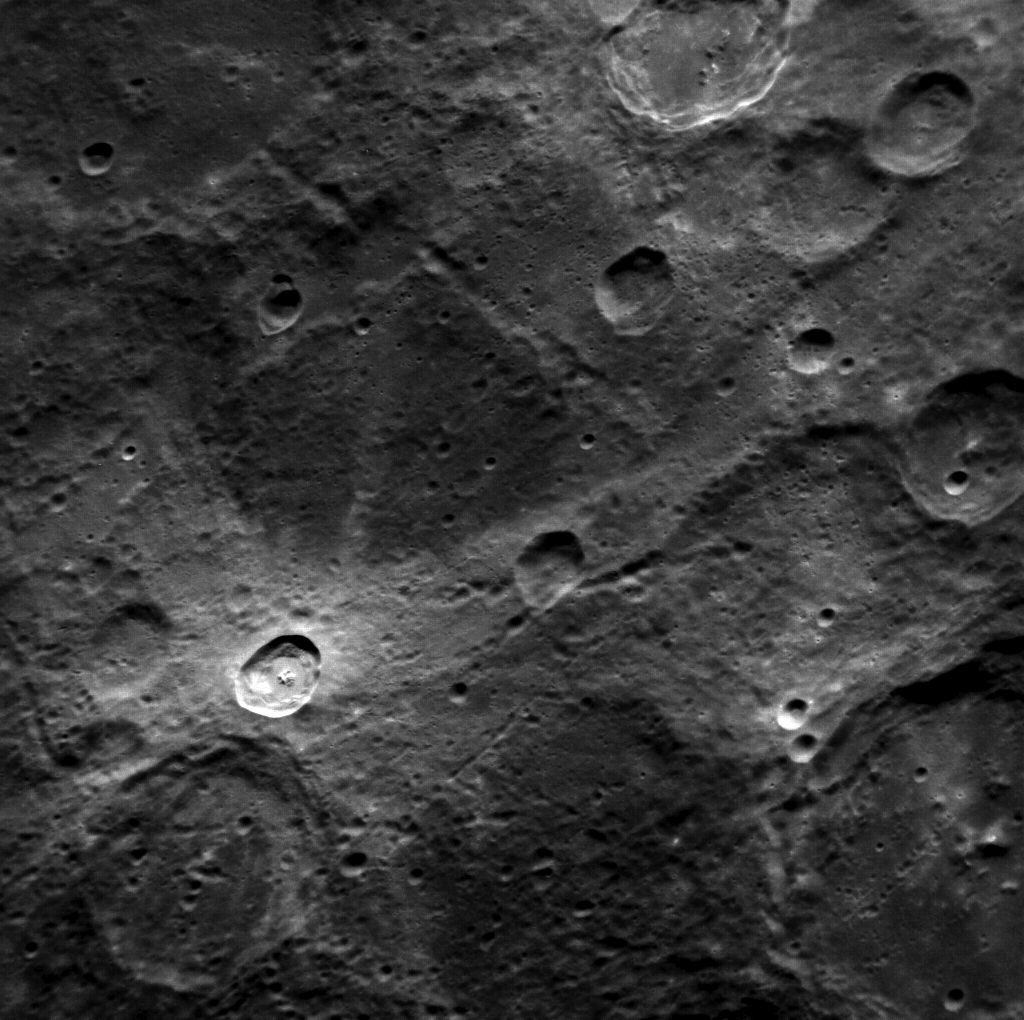

Rays of Light Material

The ejecta of this fresh 20-km impact crater swept the surface, leaving beautiful bright rays. Crater rays fade with time as smaller impacts mix them into the surrounding soil and particles from the solar wind change the surface’s chemistry. Given a little time (perhaps a million years or so), this crater will look like the other similar-sized craters in the frame.

This image was acquired as a high-resolution targeted observation. Targeted observations are images of a small area on Mercury’s surface at resolutions much higher than the 250-meter/pixel (820 feet/pixel) morphology base map or the 1-kilometer/pixel (0.6 miles/pixel) color base map. It is not possible to cover all of Mercury’s surface at this high resolution during MESSENGER’s one-year mission, but several areas of high scientific interest are generally imaged in this mode each week.

The MESSENGER spacecraft is the first ever to orbit the planet Mercury, and the spacecraft’s seven scientific instruments and radio science investigation are unraveling the history and evolution of the Solar System’s innermost planet. Visit the Why Mercury? section of this website to learn more about the key science questions that the MESSENGER mission is addressing. During the one-year primary mission, MDIS is scheduled to acquire more than 75,000 images in support of MESSENGER’s science goals.

Date acquired: November 17, 2011
Image Mission Elapsed Time (MET): 230018573
Image ID: 1023529
Instrument: Narrow Angle Camera (NAC) of the Mercury Dual Imaging System (MDIS)
Center Latitude: -51.0°
Center Longitude: 175.1° E
Resolution: 221 meters/pixel
Scale: The rayed crater is approximately 20 km (12 miles) in diameter
Incidence Angle: 53.1°
Emission Angle: 37.8°
Phase Angle: 78.6°

These images are from MESSENGER, a NASA Discovery mission to conduct the first orbital study of the innermost planet, Mercury. For information regarding the use of images, see the MESSENGER image use policy.

Credit: NASA/Johns Hopkins University Applied Physics Laboratory/Carnegie Institution of Washington